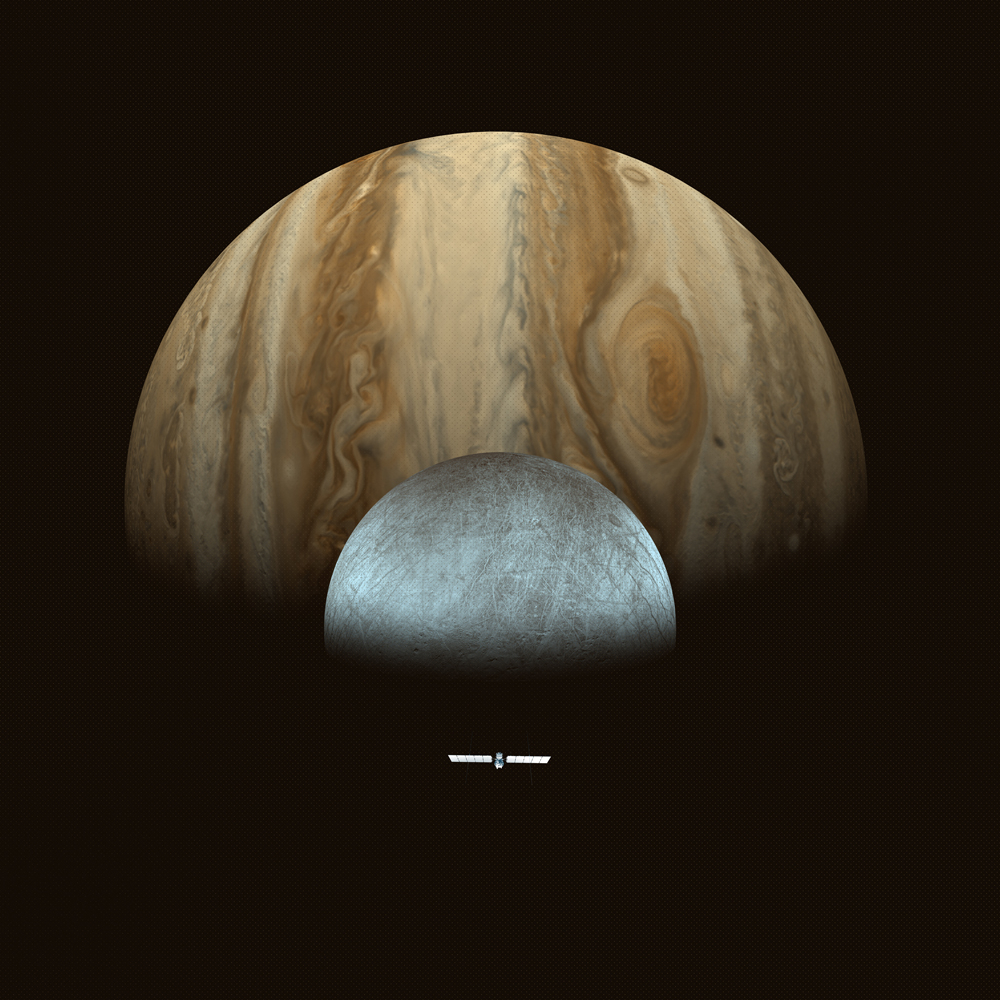

Europa Clipper Approaches Its Target (Artist’s Concept)

This artist’s concept depicts NASA’s Europa Clipper spacecraft approaching Jupiter and its icy moon Europa. Scheduled to arrive at Jupiter in April 2030, Europa Clipper will orbit the gas giant, and will be the first mission to specifically target Europa for detailed science investigation.

Europa Clipper’s three main science objectives are to determine the thickness of the moon’s icy shell and its interactions with the ocean below, to investigate its composition, and to characterize its geology. The mission’s detailed exploration of Europa will help scientists better understand the astrobiological potential for habitable worlds beyond our planet.

Managed by Caltech in Pasadena, California, NASA’s Jet Propulsion Laboratory leads the development of the Europa Clipper mission in partnership with APL for NASA’s Science Mission Directorate in Washington. APL designed the main spacecraft body in collaboration with JPL and NASA’s Goddard Space Flight Center in Greenbelt, Maryland, NASA’s Marshall Space Flight Center in Huntsville, Alabama, and Langley Research Center in Hampton, Virginia. The Planetary Missions Program Office at Marshall executes program management of the Europa Clipper mission.

NASA’s Launch Services Program, based at Kennedy, manages the launch service for the Europa Clipper spacecraft, which will launch on a SpaceX Falcon Heavy rocket from Launch Complex 39A at Kennedy.

Credit: NASA/JPL-Caltech